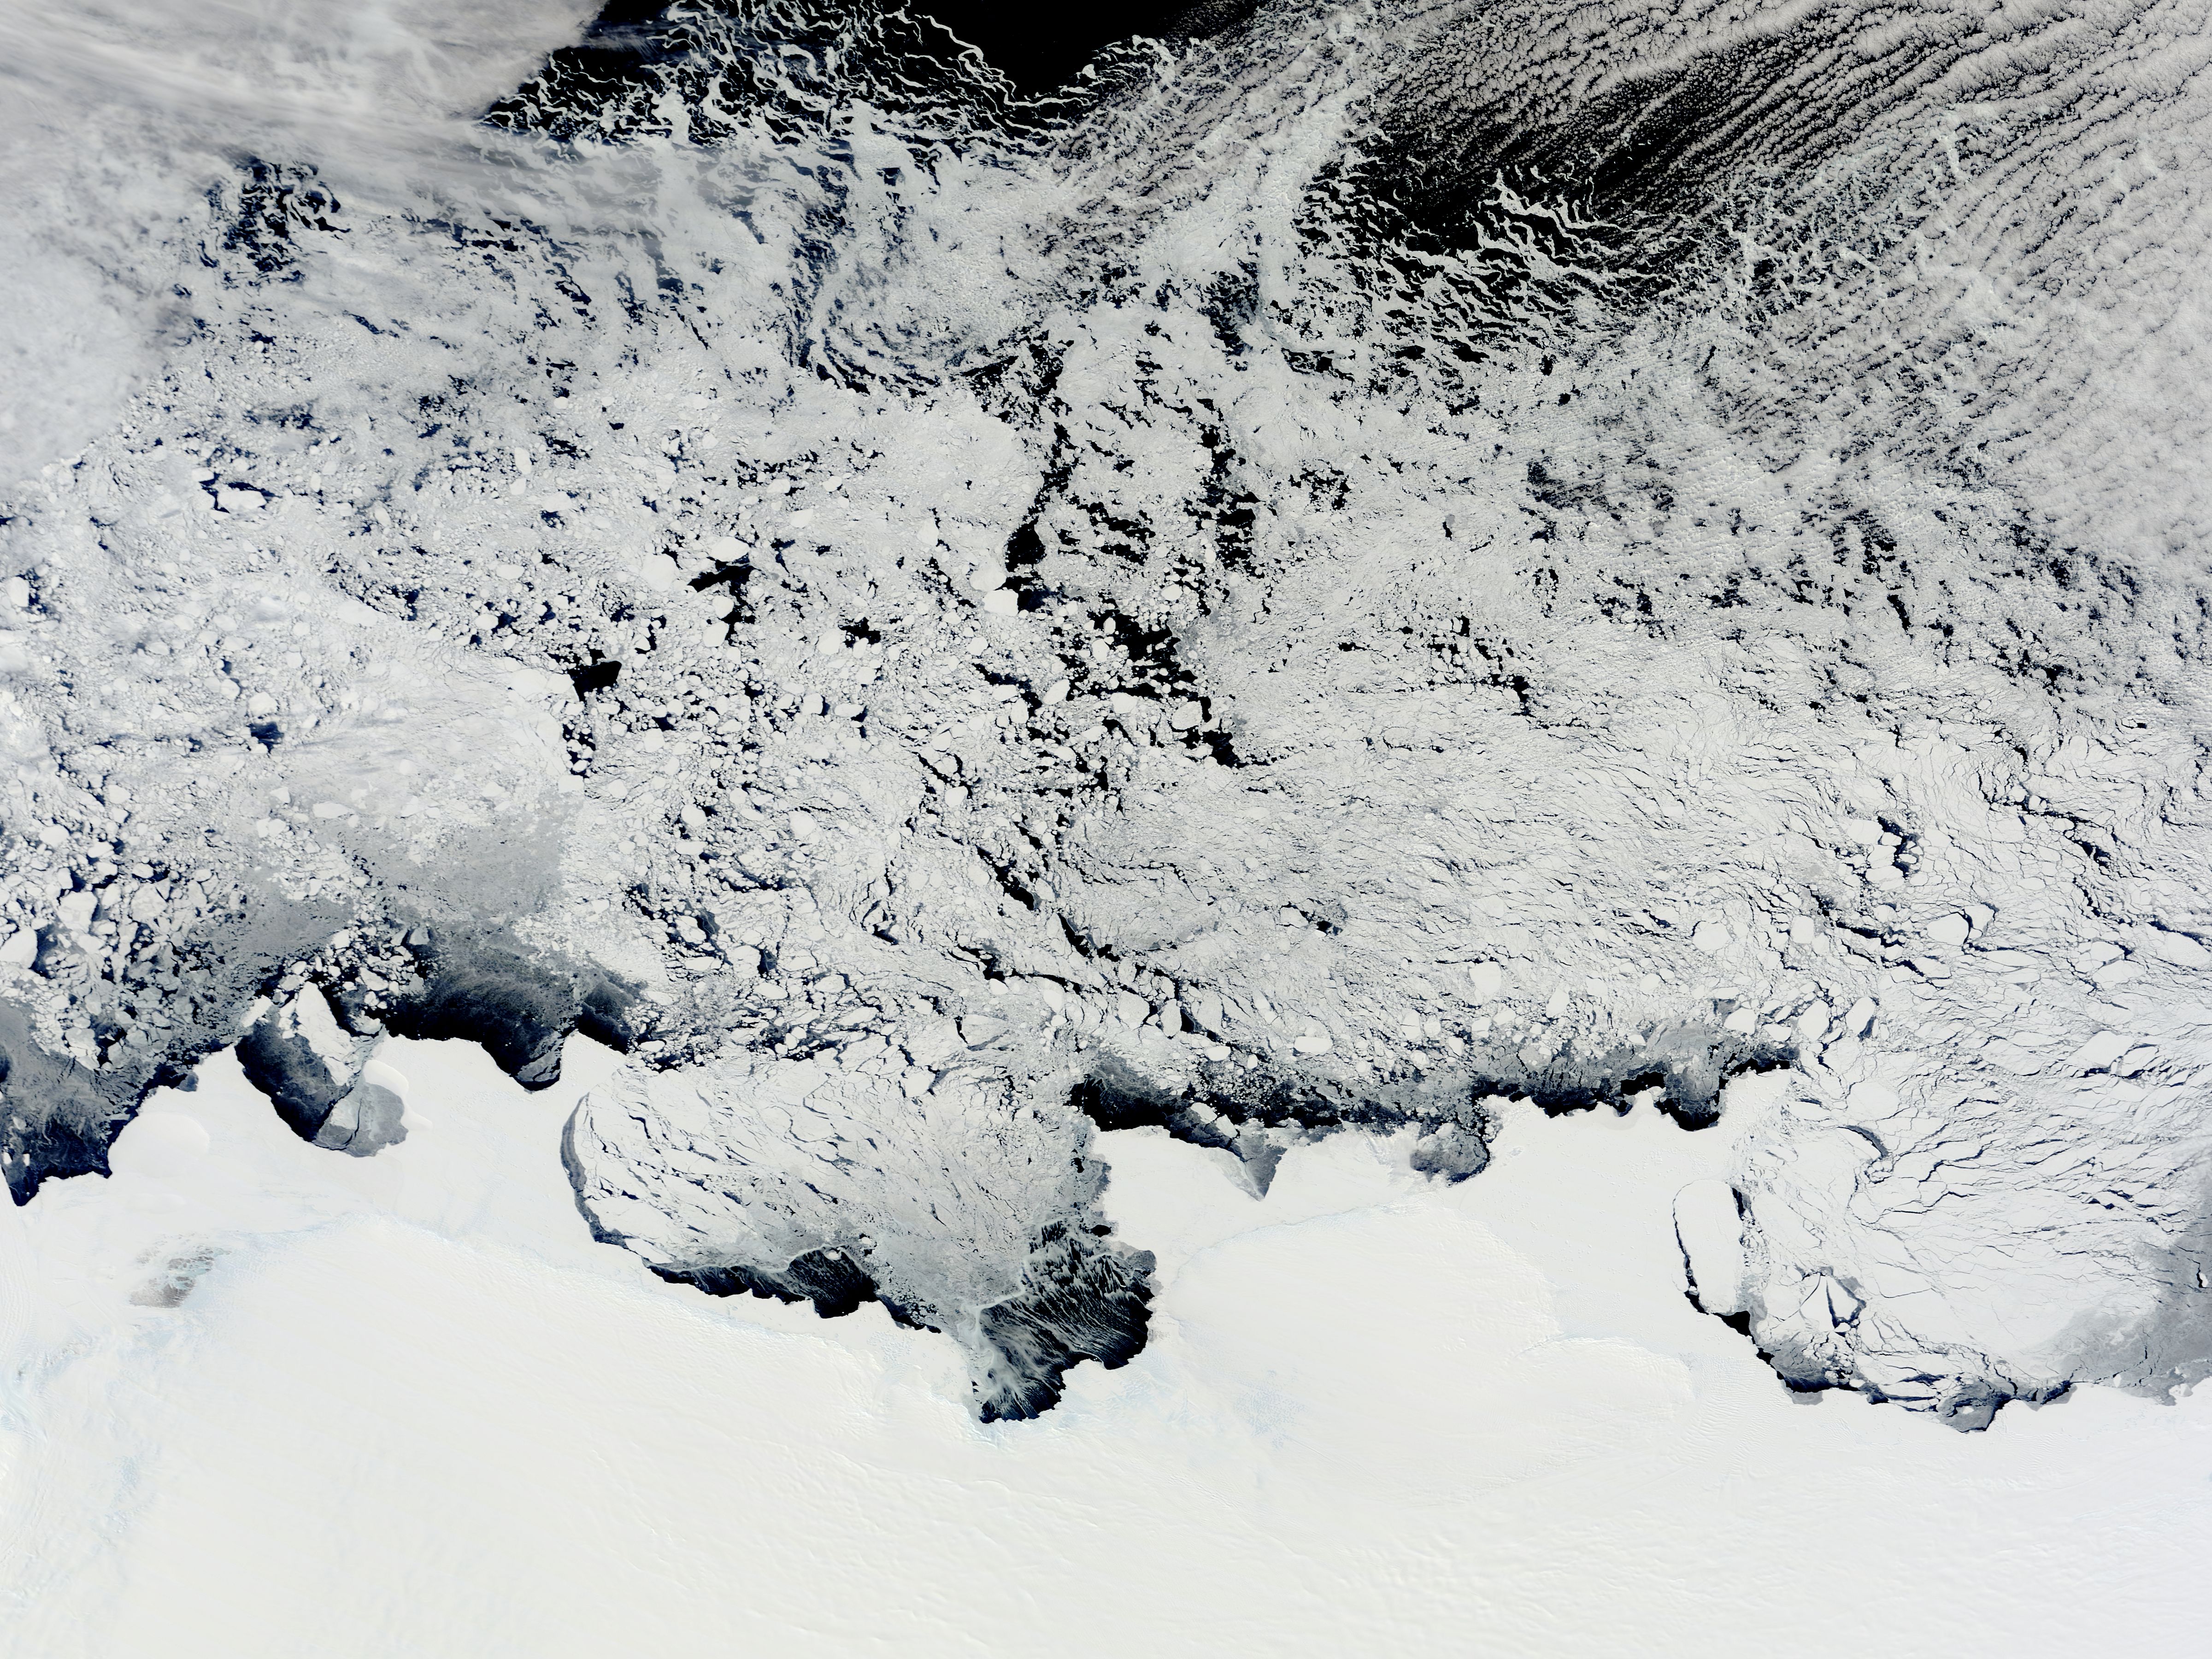

NASA Satellite View of Antarctica

NASA image acquired November 2, 2011 The Moderate Resolution Imaging Spectroradiometer (MODIS) instrument on NASA's Terra satellite captured this image of the Knox, Budd Law Dome, and Sabrina Coasts, Antarctica on November 2, 2011 at 01:40 UTC (Nov. 1 at 9:40 p.m. EDT).

Credit: NASA Goddard MODIS Rapid Response Team